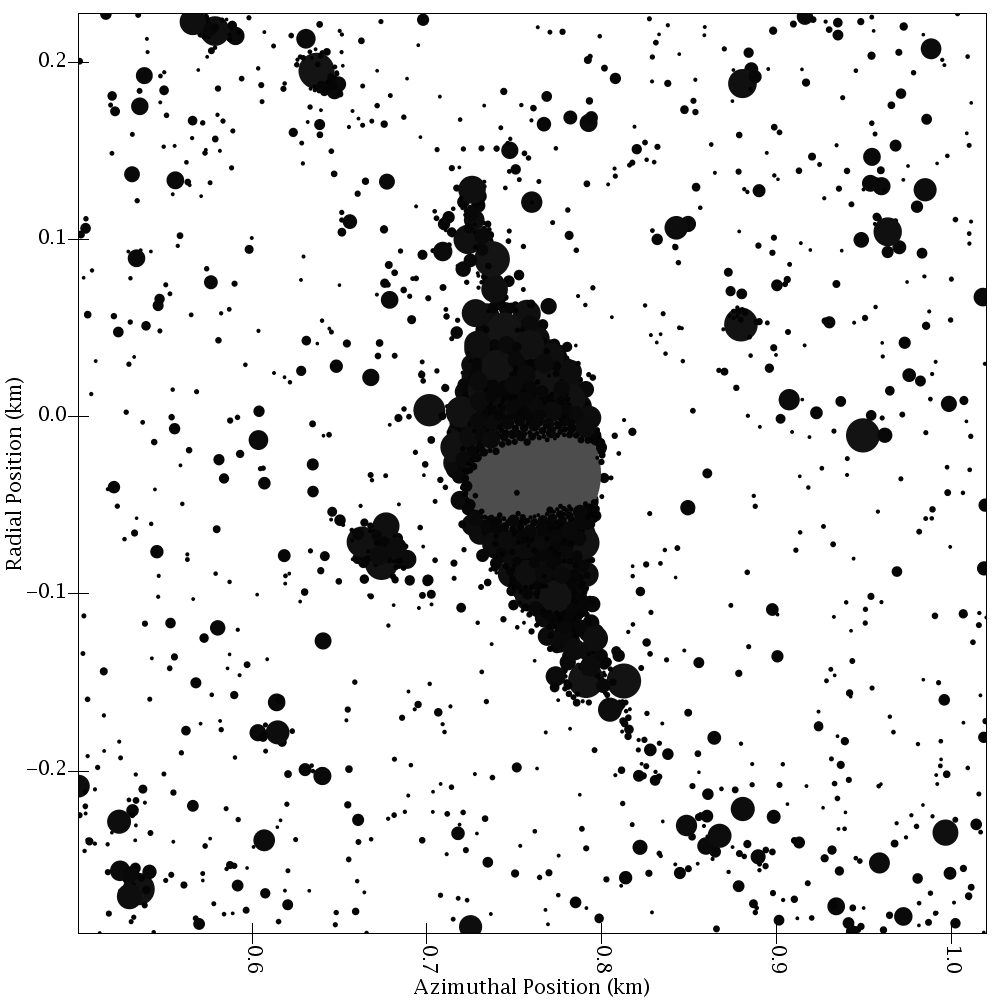

Clumpy Moons

Clumpy Moons

This is a computer simulation of the final stage of the growth of a “clump” in Saturn’s rings. The gravity from a hypothesized moonlet (solid gray sphere in frame center) has collected smaller ring particles (black) to form a temporary aggregation. The particles shown in the simulation are from centimeters to meters (inches to yards) across. The gray moonlet is 61 meters (200 feet) across.

The Cassini-Huygens mission is a cooperative project of NASA, the European Space Agency and the Italian Space Agency. The Jet Propulsion Laboratory, a division of the California Institute of Technology in Pasadena, manages the mission for NASA’s Science Mission Directorate, Washington, D.C. The Cassini orbiter was designed, developed and assembled at JPL. The ultraviolet imaging spectrograph was designed and built at, and the team is based at the University of Colorado, Boulder.

Credit: NASA/JPL/University of Colorado